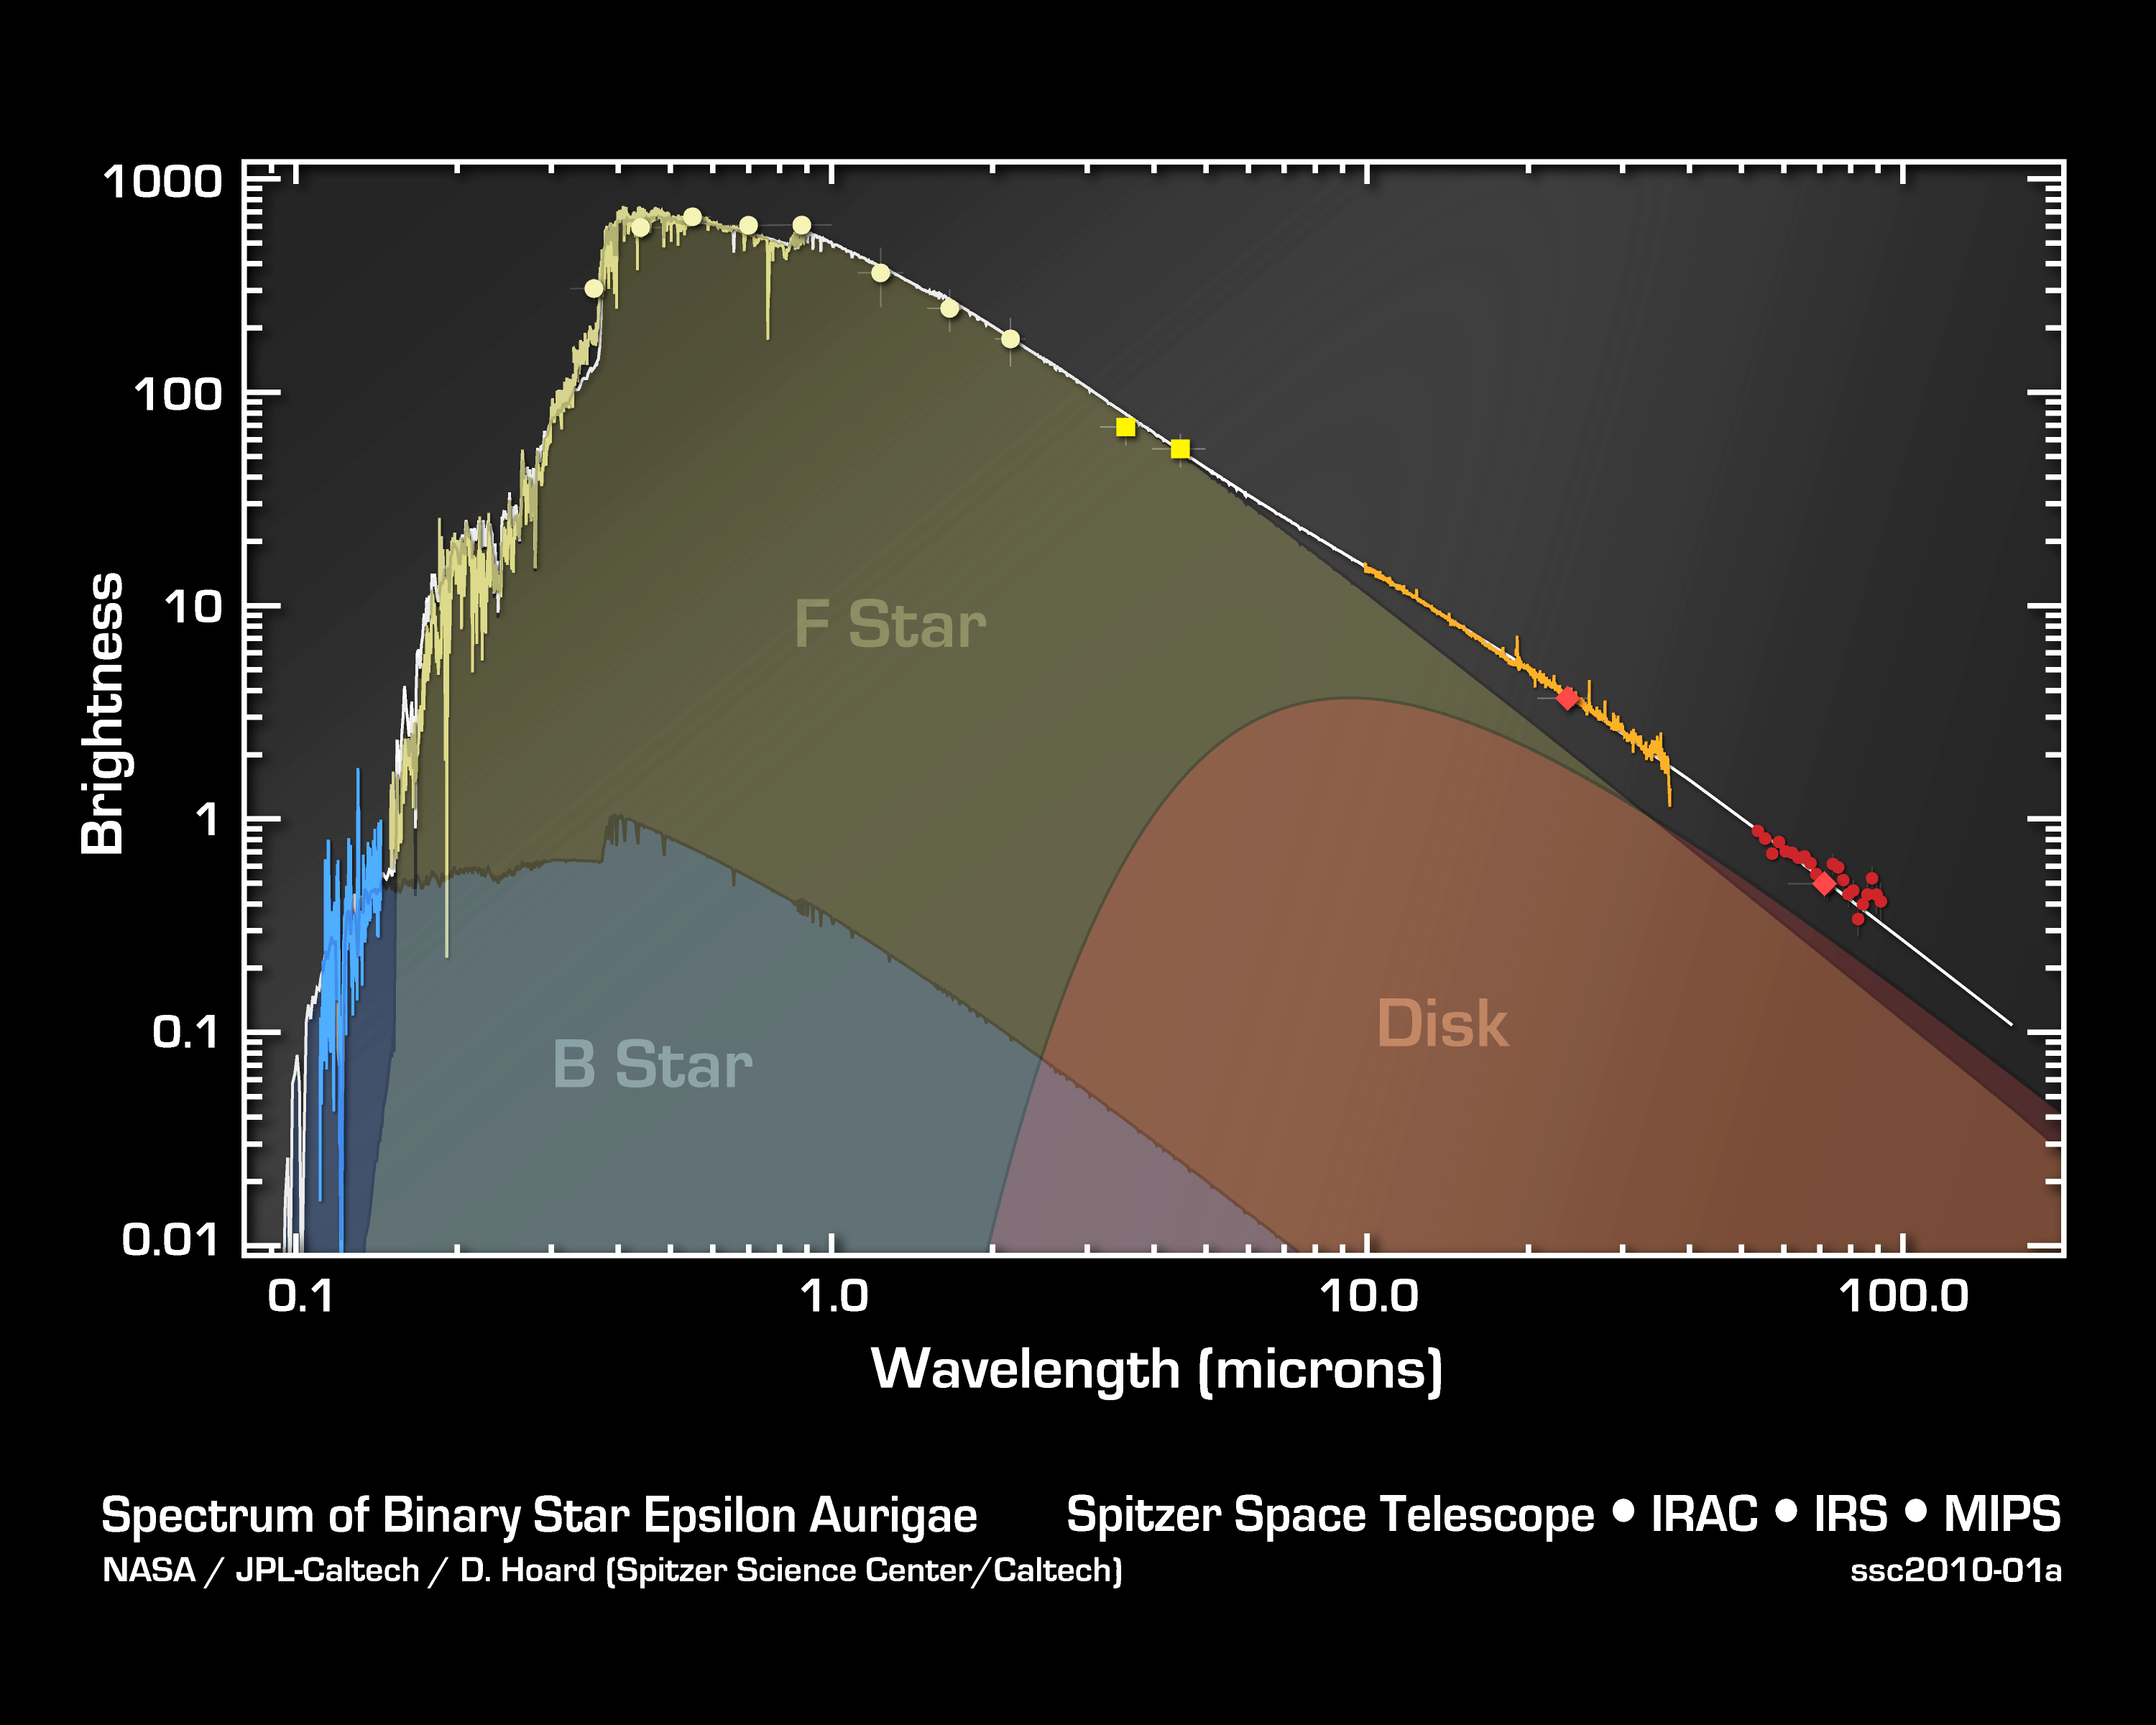

Epsilon Aurigae Puzzle Pieces Snap Into Place

This graph of data from multiple telescopes shows the distribution of light from a pair of stars known as Epsilon Aurigae. For centuries, astronomers had not been able to figure out the nature of this "eclipsing binary system," in which a bright naked-eye star is eclipsed by a companion object every 27 years.

Data from NASA's Spitzer Space Telescope are pointing to a solution to this age-old riddle. The Spitzer data, shown in bright yellow and orange, provide the missing puzzle pieces need to fit all the data on the star together into a neat model. The blue data show ultraviolet observations, and the light yellow/green data are from visible-light telescopes. The blue data show light from the companion object, a so-called B star, while the light yellow data show light from the main bright star, called an F star. The orange and bright yellow data from Spitzer show light from the F star and a dusty disk that is surrounding the B-star.

The new model indicates that the F star is not a supergiant as a favored theory had proposed but a dying star with a lot less mass.

Credit: NASA/JPL-Caltech/D. Hoard (SSC/Caltech)